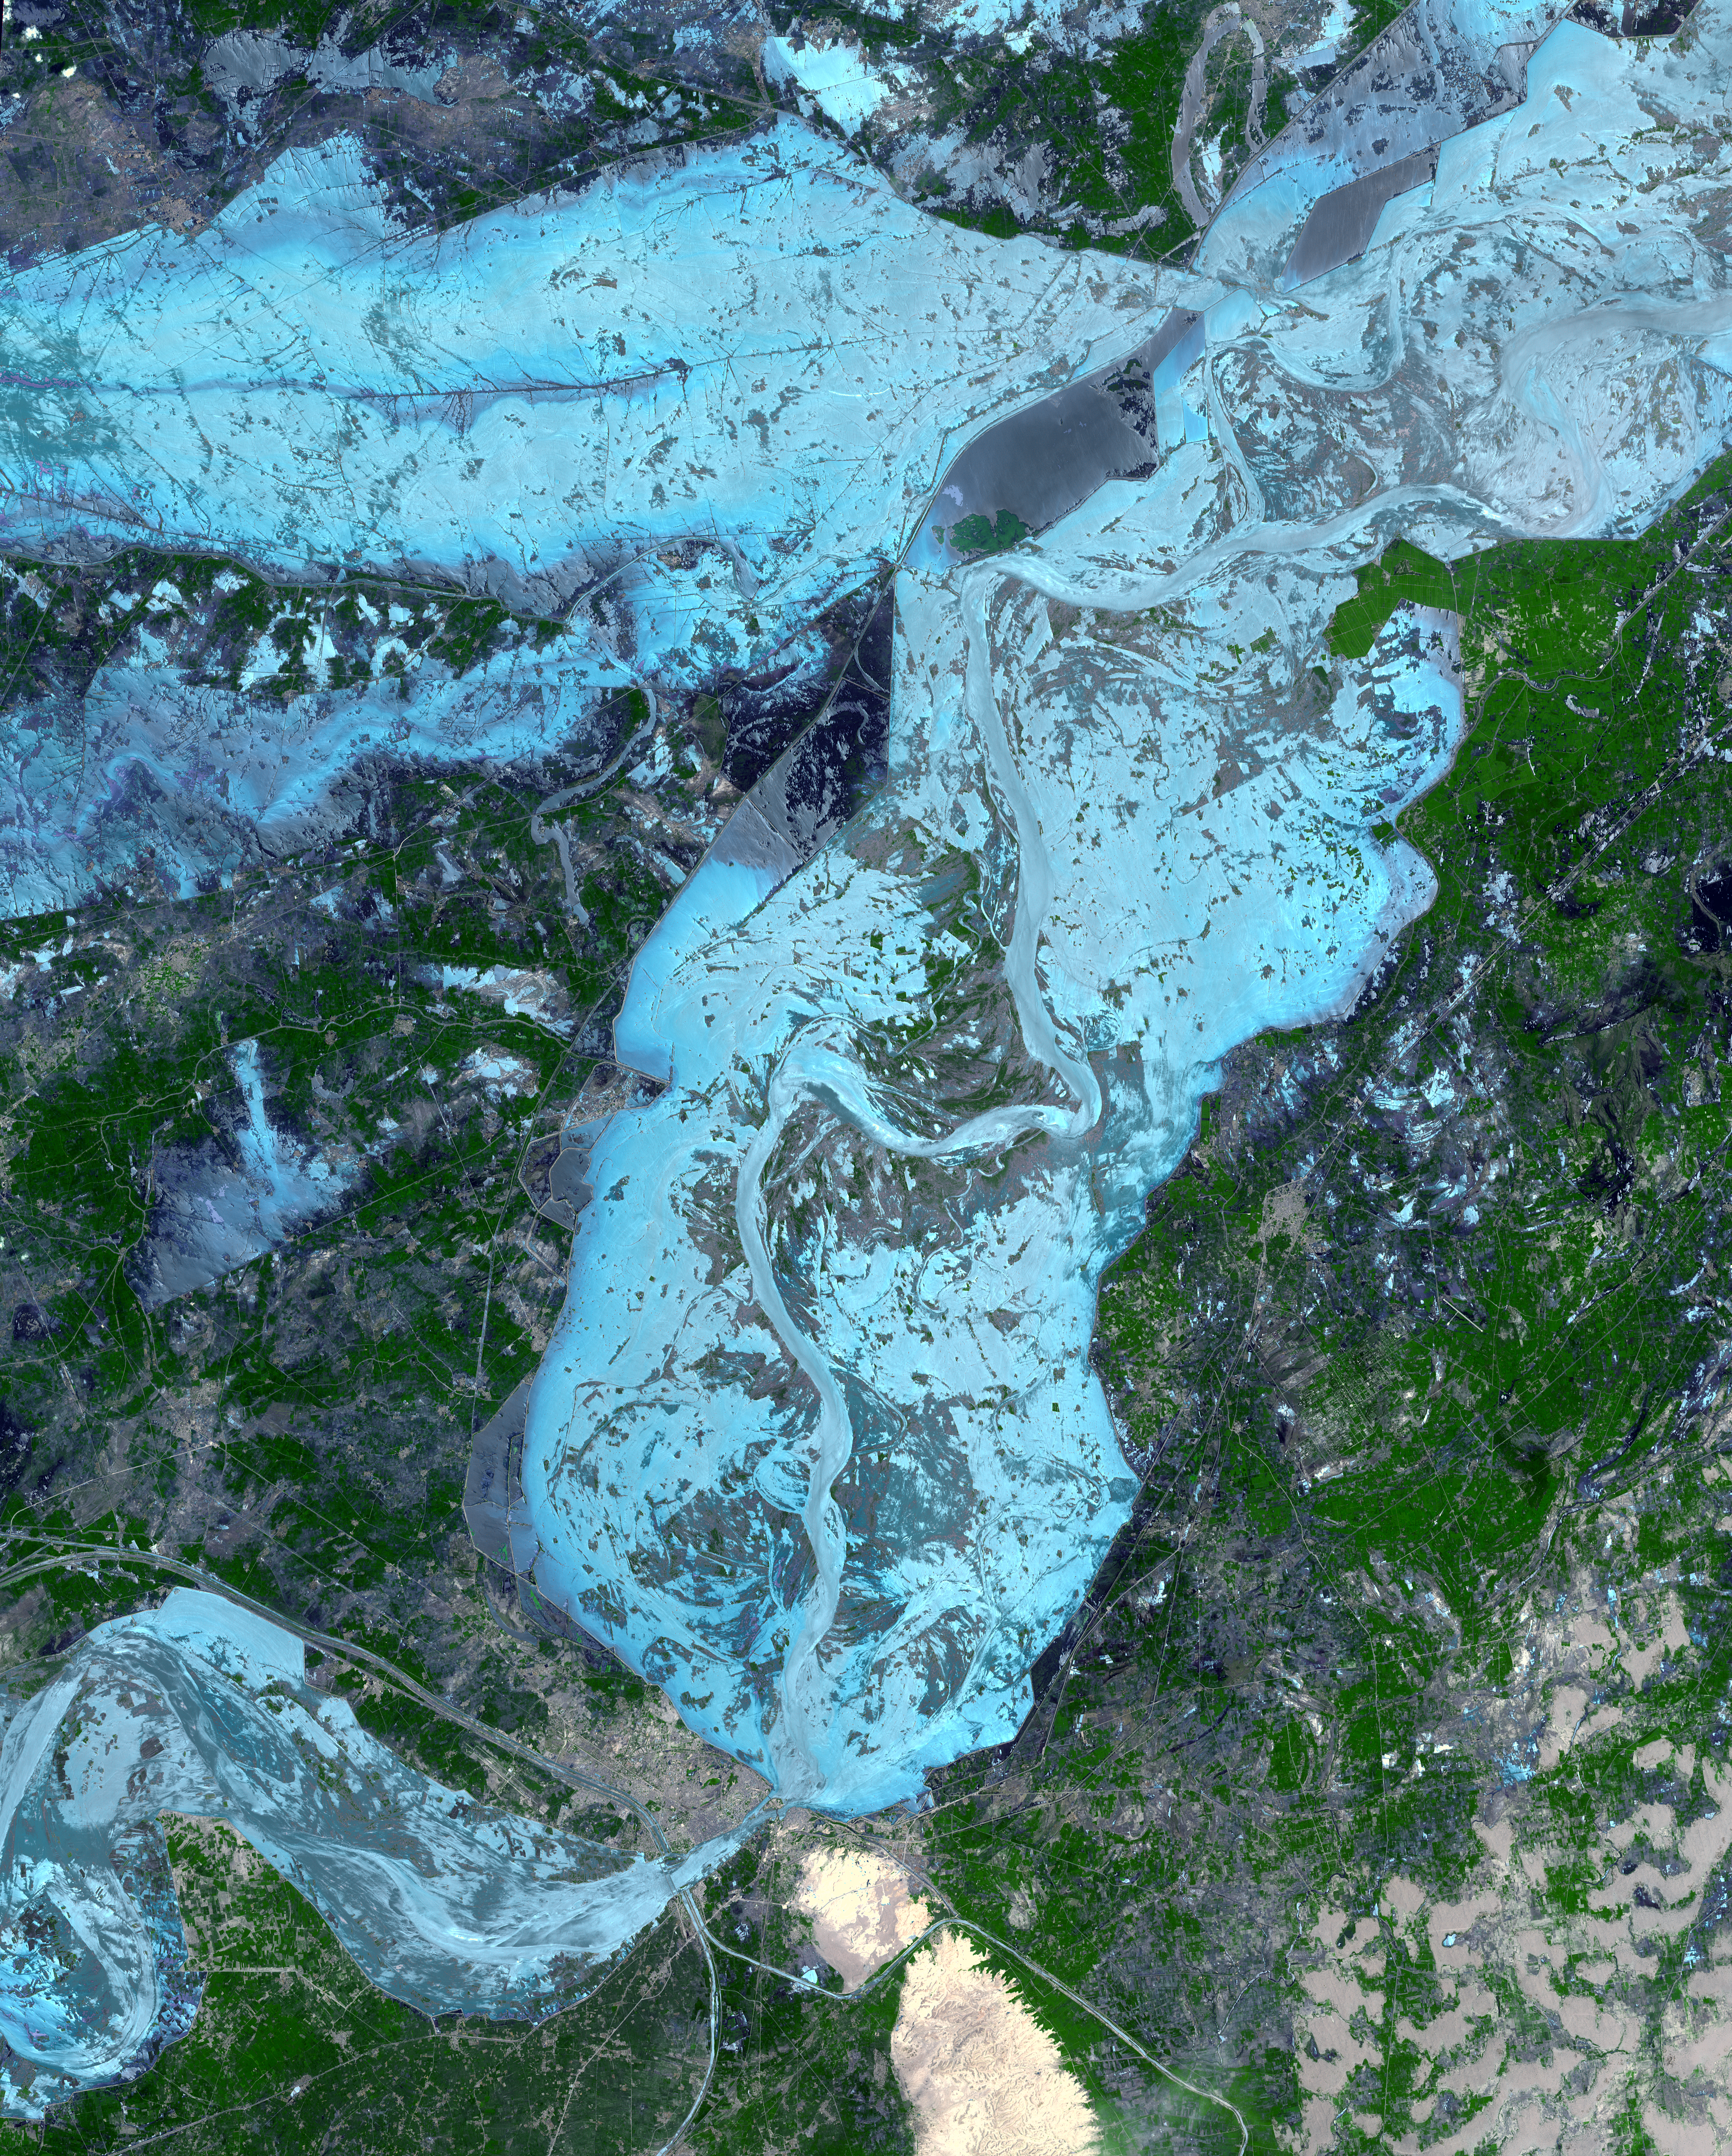

ASTER Captures New Image of Pakistan Flooding

In late July 2010, flooding caused by heavy monsoon rains began in several regions of Pakistan, including the Khyber Pakhtunkhwa, Sindh, Punjab and parts of Baluchistan. According to the Associated Press, the floods have affected about one-fifth of the country. Tens of thousands of villages have been flooded, more than 1,500 people have been killed, and millions have been left homeless. The floodwaters are not expected to fully recede before late August.

The Advanced Spaceborne Thermal Emission and Reflection Radiometer (ASTER) instrument on NASA’s Terra spacecraft captured this cloud-free image over the city of Sukkur, Pakistan, on Aug. 18, 2010. Sukkur, a city of a half-million residents located in southeastern Pakistan’s Sindh Province, is visible as the grey, urbanized area in the lower left center of the image. It lies along the Indus River, Pakistan’s longest, which snakes vertically from north to south through the image and is the basis for the world’s largest canal-based irrigation system. As reported by the British Broadcasting Corporation, Sukkur is one of the few urban areas in the region that has thus far escaped widespread destruction from the flooding, which has affected an estimated 4,000,000 people in the province. Relief camps have sprung up across the city to house some of these displaced people. The land along the Indus River in this region is largely agricultural, and the flooding has taken a heavy toll on the region’s crops and fruit trees.

The ASTER image is located at 27.8 degrees north latitude, 68.9 degrees east longitude, and covers an area of 62.4 by 77.6 kilometers (38.7 by 48.3 miles).

With its 14 spectral bands from the visible to the thermal infrared wavelength region and its high spatial resolution of 15 to 90 meters (about 50 to 300 feet), ASTER images Earth to map and monitor the changing surface of our planet. ASTER is one of five Earth-observing instruments launched Dec. 18, 1999, on NASA’s Terra spacecraft. The instrument was built by Japan’s Ministry of Economy, Trade and Industry. A joint U.S./Japan science team is responsible for validation and calibration of the instrument and the data products.

The broad spectral coverage and high spectral resolution of ASTER provides scientists in numerous disciplines with critical information for surface mapping and monitoring of dynamic conditions and temporal change. Example applications are: monitoring glacial advances and retreats; monitoring potentially active volcanoes; identifying crop stress; determining cloud morphology and physical properties; wetlands evaluation; thermal pollution monitoring; coral reef degradation; surface temperature mapping of soils and geology; and measuring surface heat balance.

The U.S. science team is located at NASA’s Jet Propulsion Laboratory, Pasadena, Calif. The Terra mission is part of NASA’s Science Mission Directorate, Washington, D.C.

Credit: NASA/GSFC/METI/ERSDAC/JAROS, and U.S./Japan ASTER Science Team